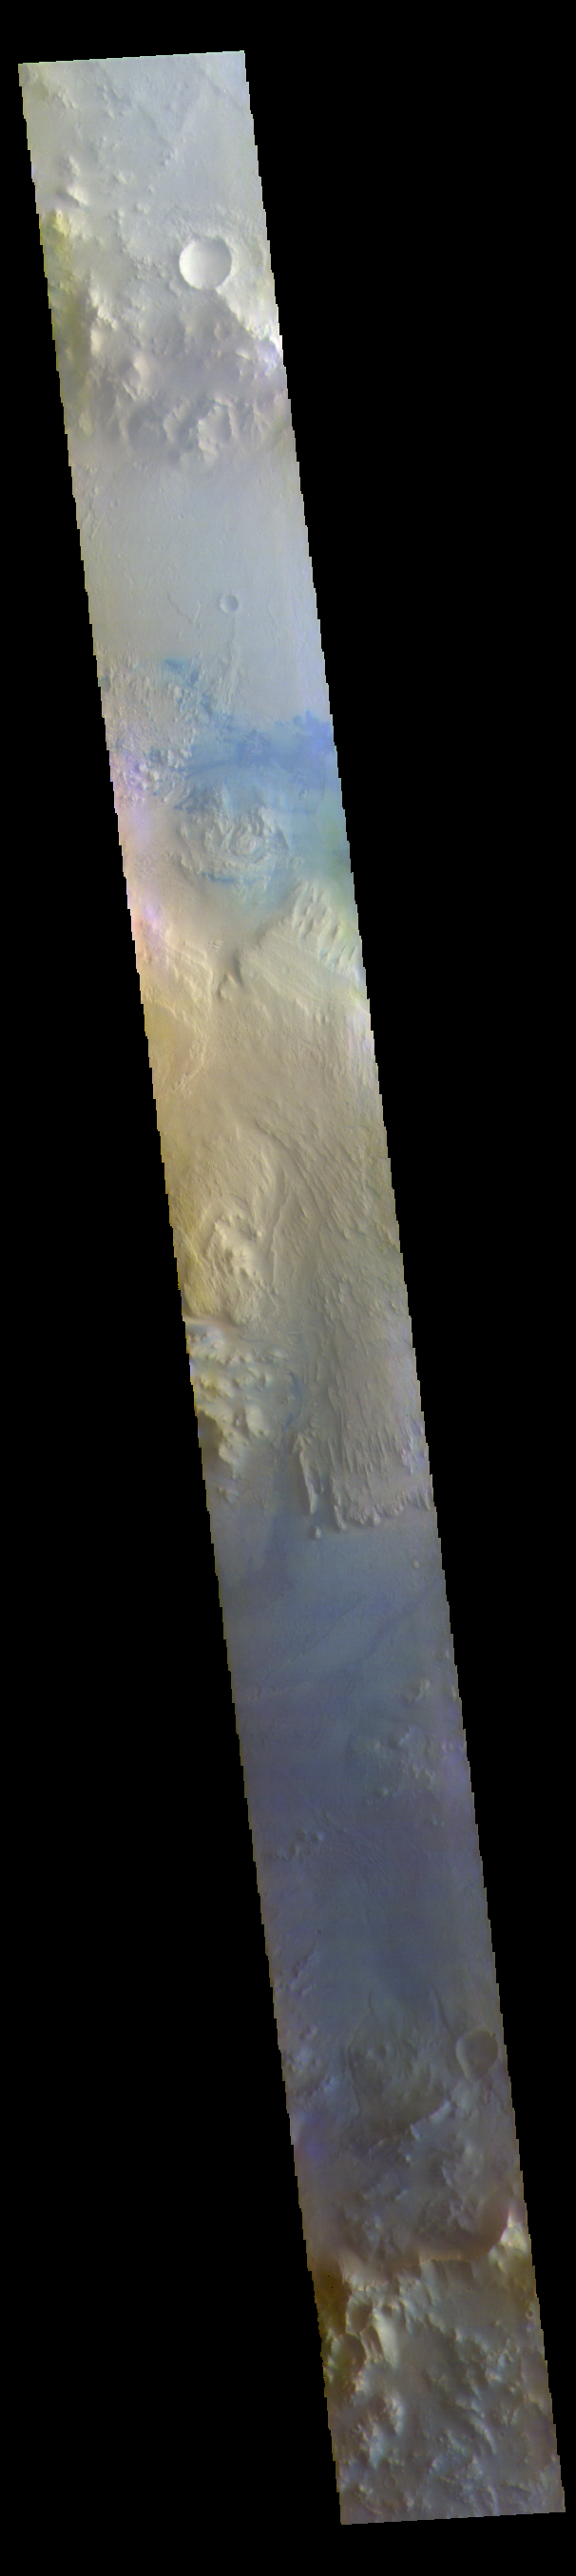

Gale Crater – False Color

The THEMIS VIS camera contains 5 filters. The data from different filters can be combined in multiple ways to create a false color image. These false color images may reveal subtle variations of the surface not easily identified in a single band image. Today’s false color image shows a cross section of Gale Crater, including the large layered deposit in the center of the crater. The Curiosity Rover is located on the floor of Gale Crater. Gale Crater is 154 km (95 miles) in diameter and is located near Terra Cimmeria.

The THEMIS VIS camera is capable of capturing color images of the Martian surface using five different color filters. In this mode of operation, the spatial resolution and coverage of the image must be reduced to accommodate the additional data volume produced from using multiple filters. To make a color image, three of the five filter images (each in grayscale) are selected. Each is contrast enhanced and then converted to a red, green, or blue intensity image. These three images are then combined to produce a full color, single image. Because the THEMIS color filters don’t span the full range of colors seen by the human eye, a color THEMIS image does not represent true color. Also, because each single-filter image is contrast enhanced before inclusion in the three-color image, the apparent color variation of the scene is exaggerated. Nevertheless, the color variation that does appear is representative of some change in color, however subtle, in the actual scene. Note that the long edges of THEMIS color images typically contain color artifacts that do not represent surface variation.

Credit: NASA/JPL-Caltech/ASU